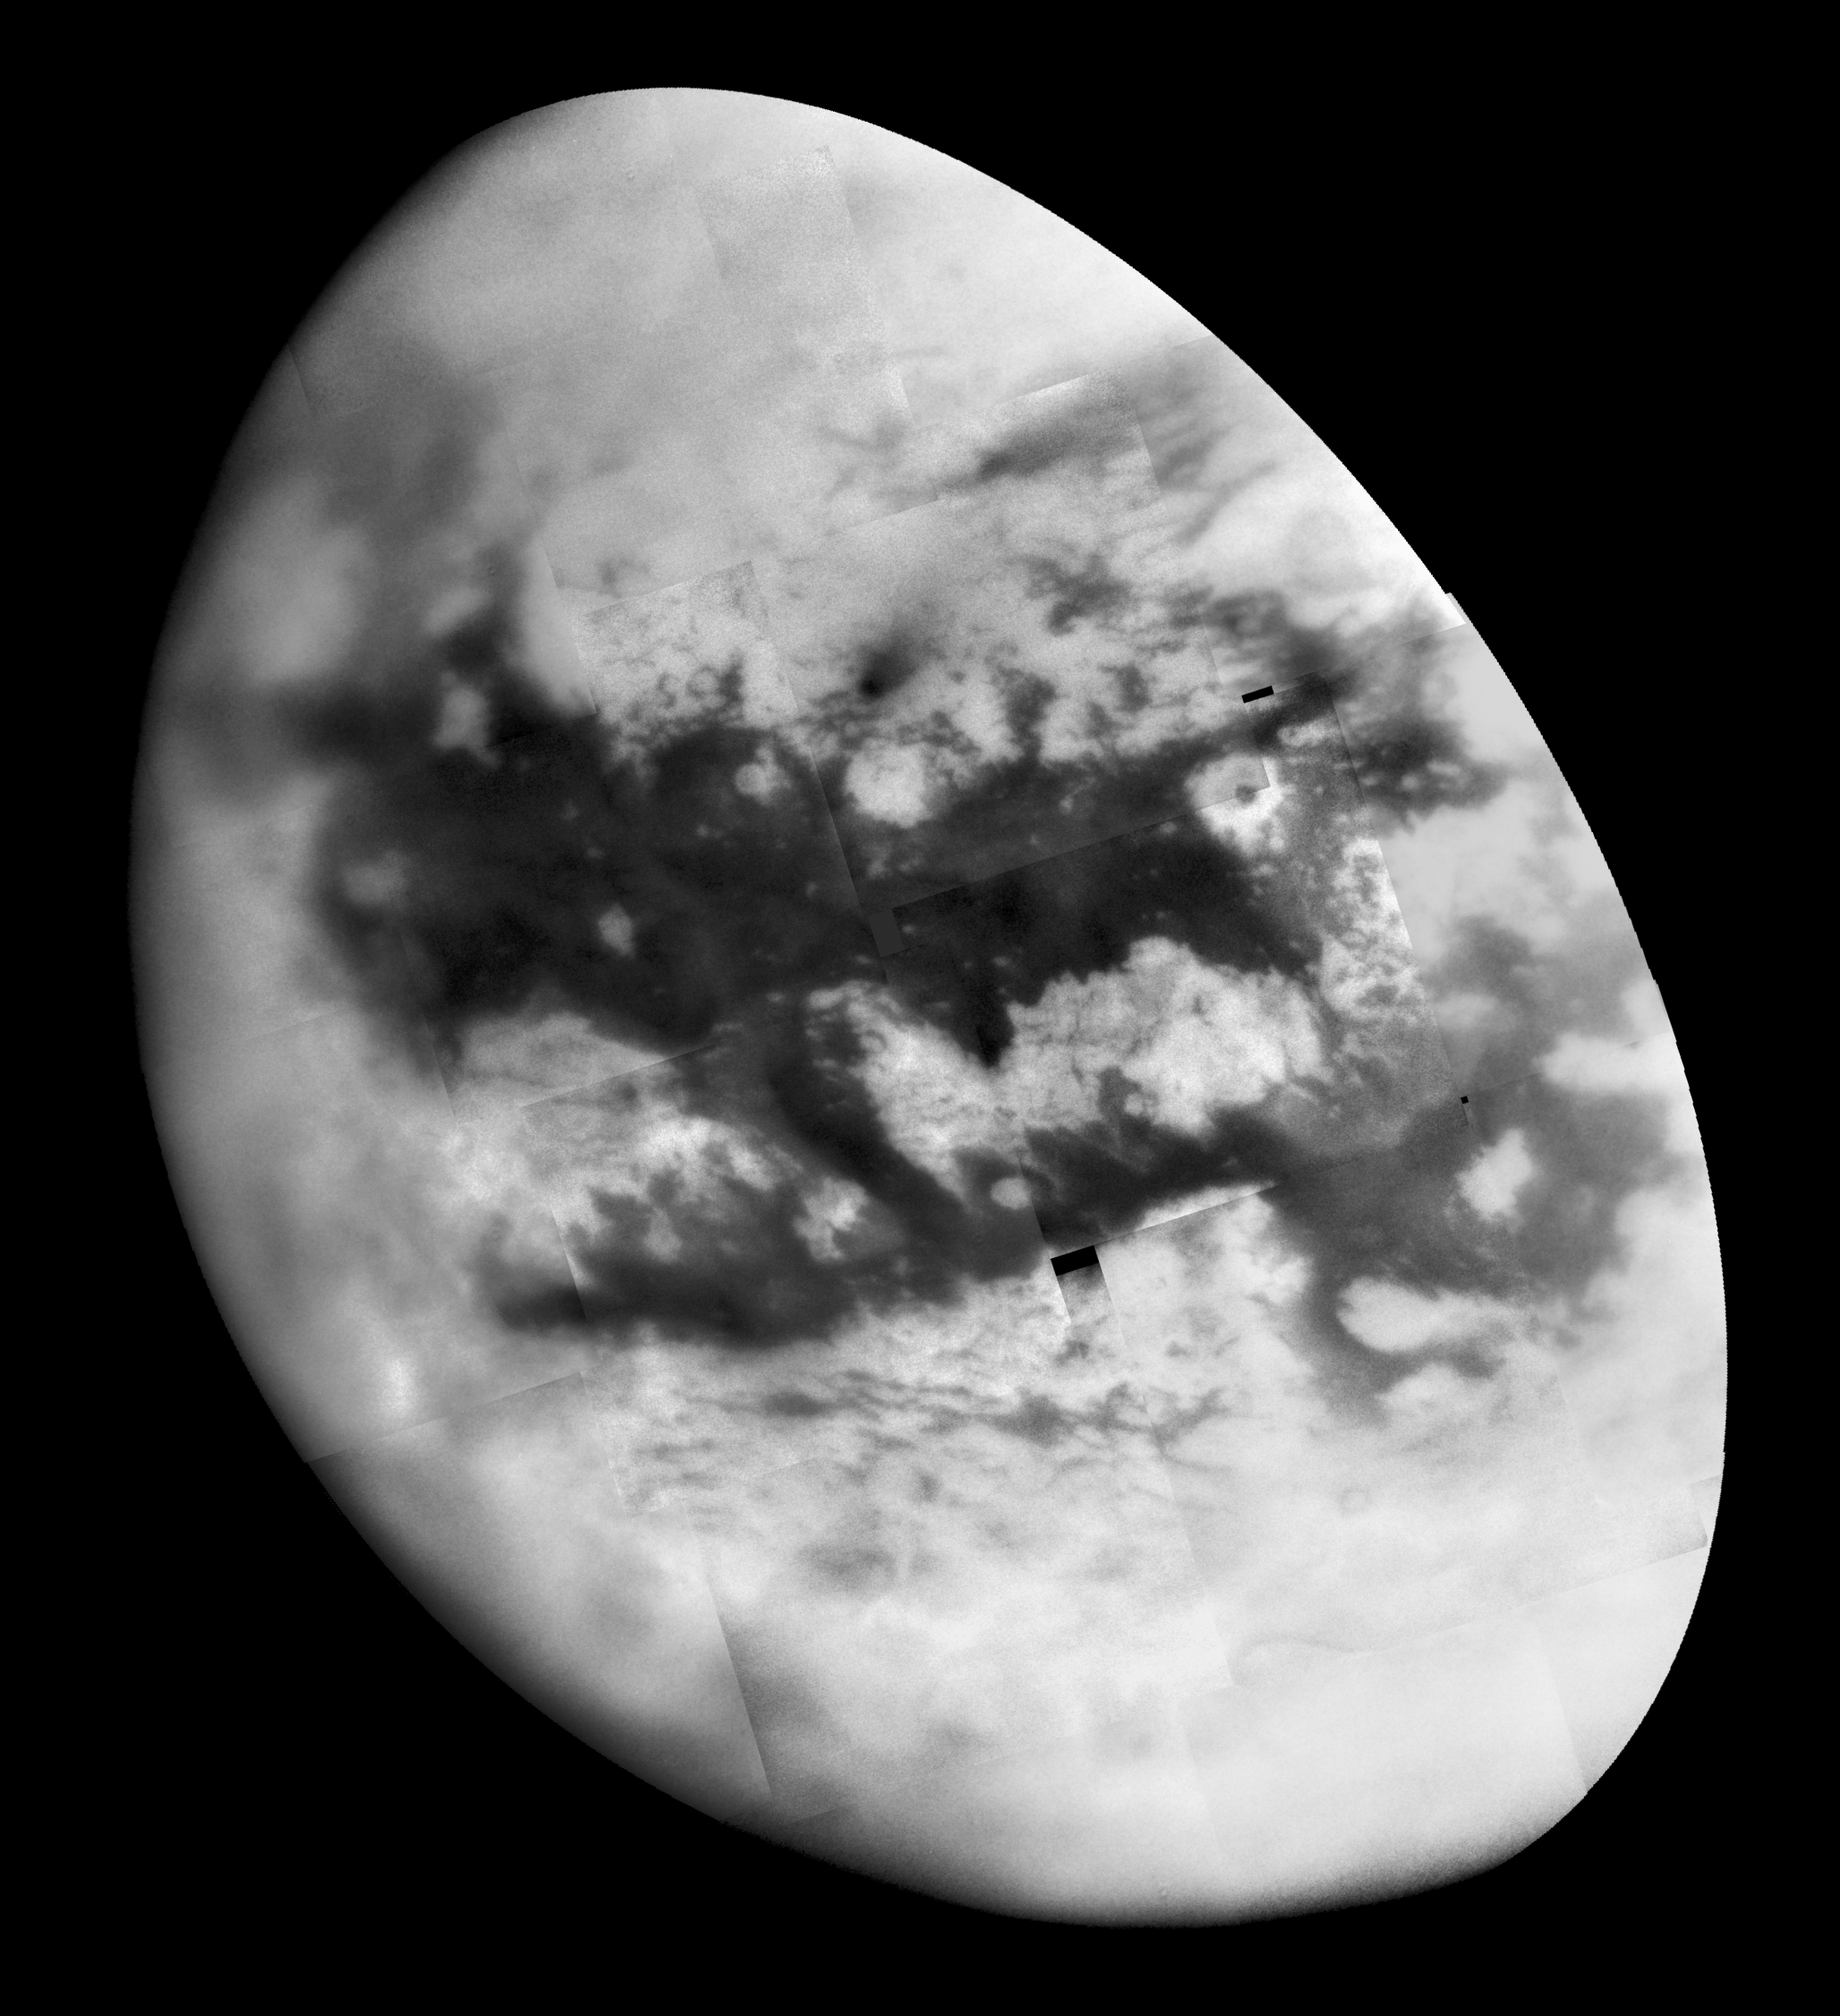

Naming New Lands – September Flyby

Like an ancient mariner charting the coastline of an unexplored wilderness, Cassini’s repeated encounters with Titan are turning a mysterious world into a more familiar place.

During a Titan flyby on Sept. 7, 2005, the spacecraft’s narrow-angle camera acquired multiple images that were combined to create the mosaic presented here. An annotated version of the mosaic, showing provisional names applied to Titan’s features, is also available (see PIA07753).

The image shows more than half of Titan’s Saturn-facing hemisphere at moderate resolution, including the Fensal-Aztlan region, formerly “the H.” This view is centered at 6.5 degrees north latitude, 20.6 degrees west longitude, and has a pixel scale of about 2 kilometers (1 mile) per pixel. It is an orthographic projection, rotated so that north on Titan is up.

This view is composed of 20 images obtained on Sept. 7, 2005, each processed to enhance surface detail. The central portion of this mosaic was previously released (see PIA07732).

The Cassini-Huygens mission is a cooperative project of NASA, the European Space Agency and the Italian Space Agency. The Jet Propulsion Laboratory, a division of the California Institute of Technology in Pasadena, manages the mission for NASA’s Science Mission Directorate, Washington, D.C. The Cassini orbiter and its two onboard cameras were designed, developed and assembled at JPL. The imaging operations center is based at the Space Science Institute in Boulder, Colo.

Credit: NASA/JPL/Space Science Institute